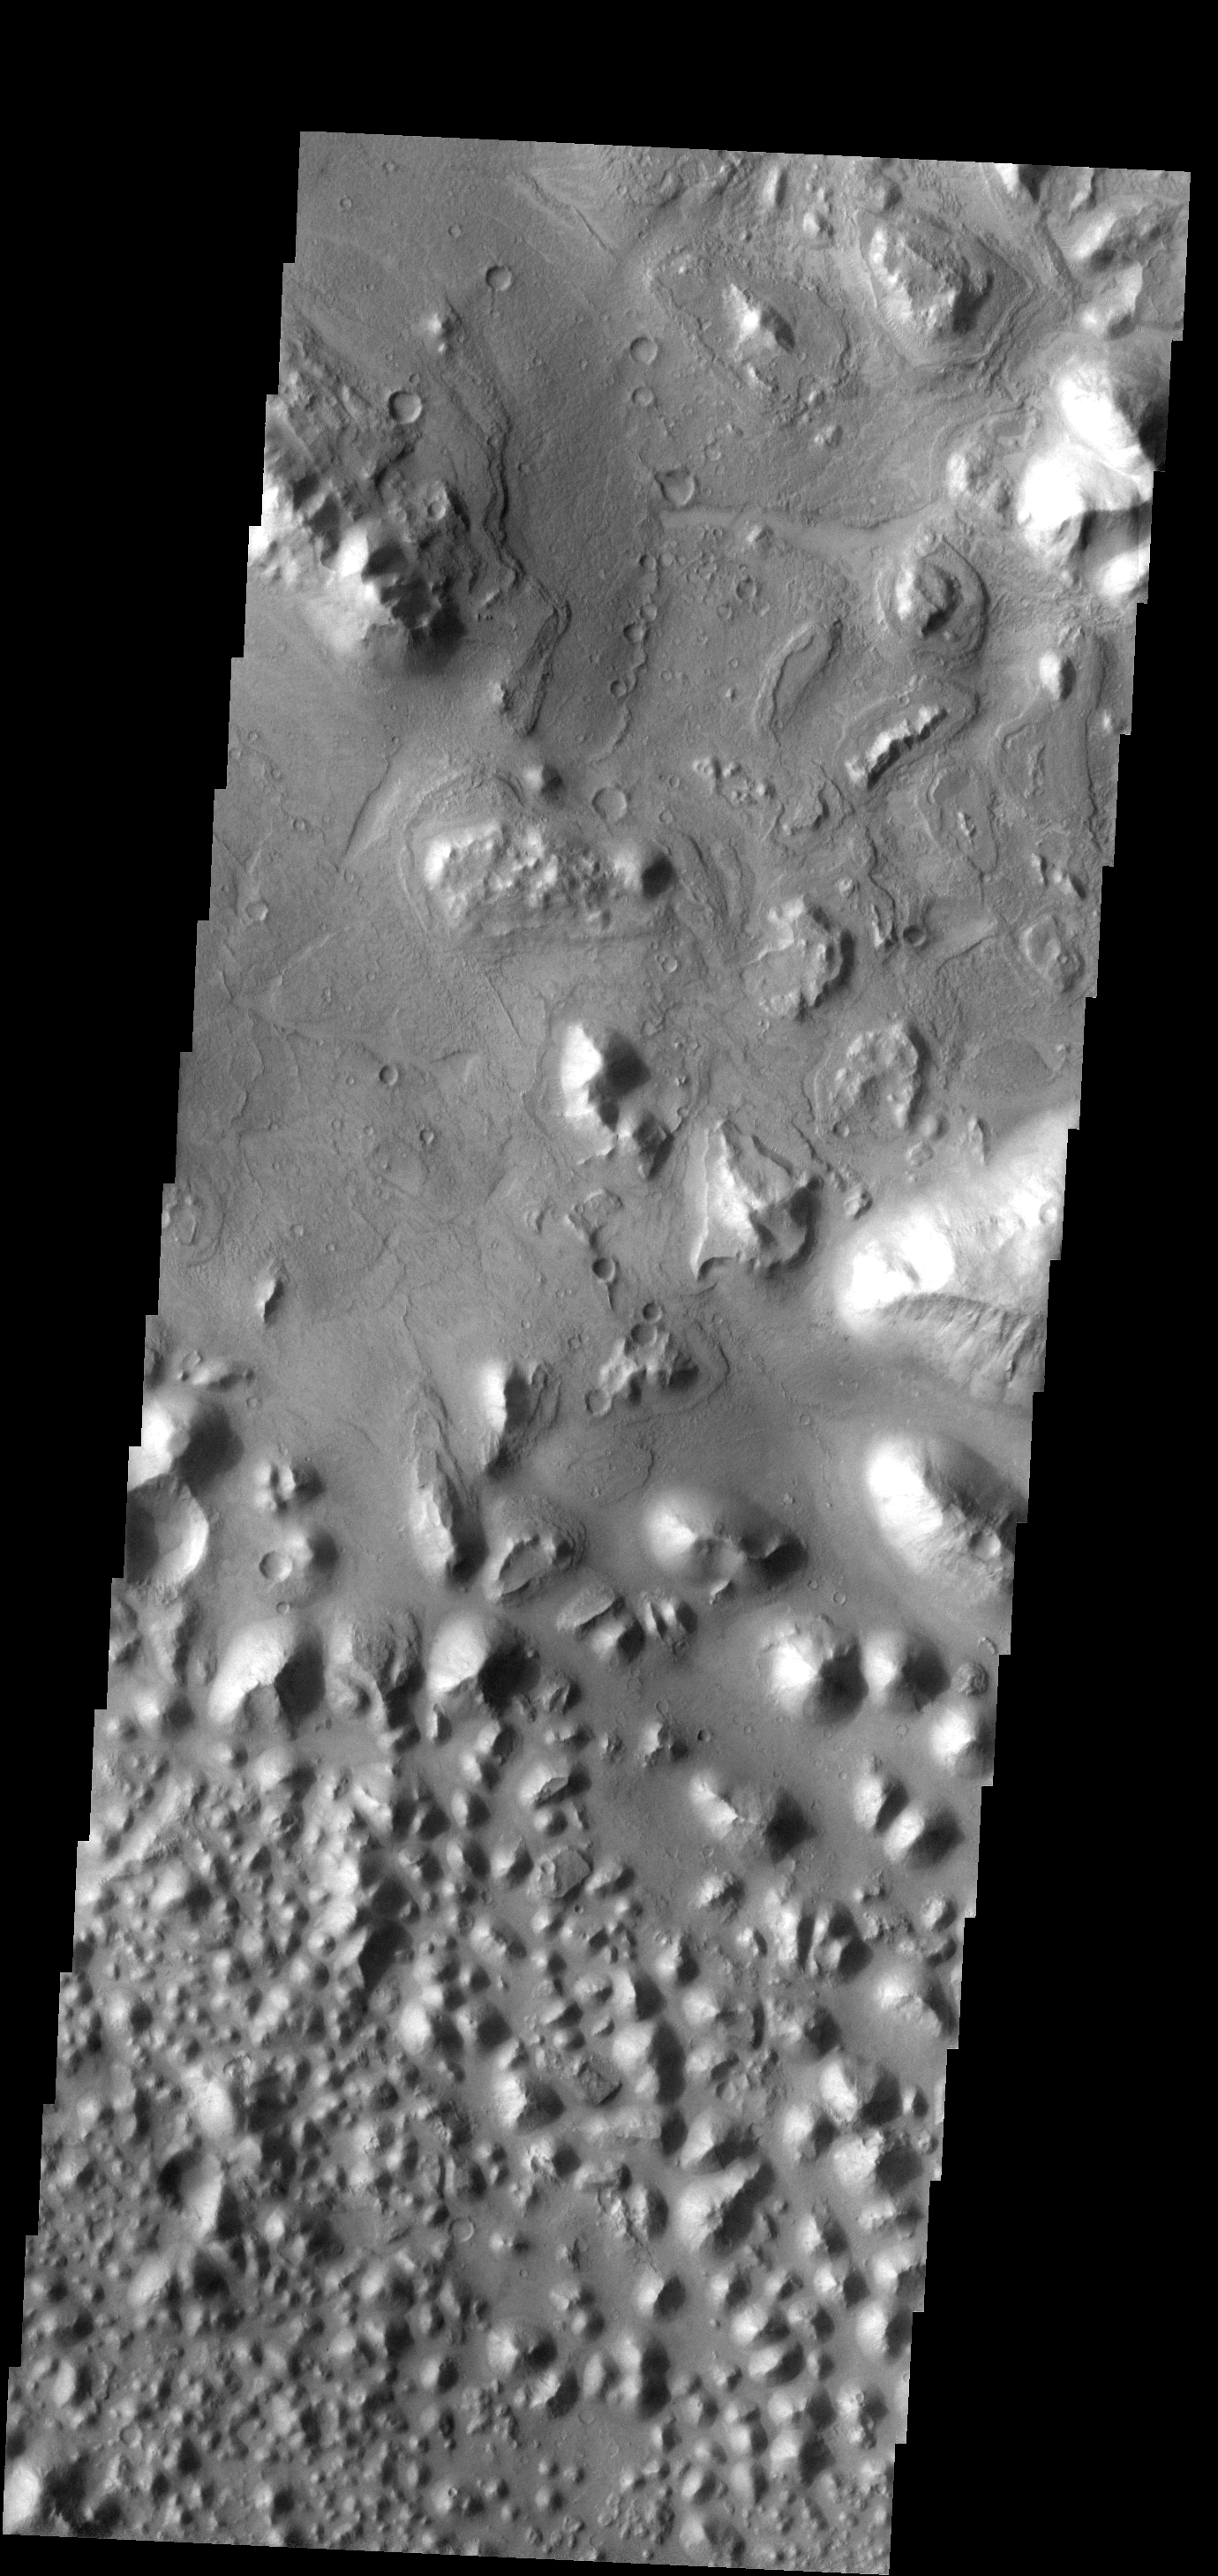

Hydaspis Chaos

This region of small hills and chaos is called Hydaspis Chaos.

Image information: VIS instrument. Latitude 5.3N, Longitude 329.9E. 18 meter/pixel resolution.

Please see the THEMIS Data Citation Note for details on crediting THEMIS images.

Note: this THEMIS visual image has not been radiometrically nor geometrically calibrated for this preliminary release. An empirical correction has been performed to remove instrumental effects. A linear shift has been applied in the cross-track and down-track direction to approximate spacecraft and planetary motion. Fully calibrated and geometrically projected images will be released through the Planetary Data System in accordance with Project policies at a later time.

NASA’s Jet Propulsion Laboratory manages the 2001 Mars Odyssey mission for NASA’s Office of Space Science, Washington, D.C. The Thermal Emission Imaging System (THEMIS) was developed by Arizona State University, Tempe, in collaboration with Raytheon Santa Barbara Remote Sensing. The THEMIS investigation is led by Dr. Philip Christensen at Arizona State University. Lockheed Martin Astronautics, Denver, is the prime contractor for the Odyssey project, and developed and built the orbiter. Mission operations are conducted jointly from Lockheed Martin and from JPL, a division of the California Institute of Technology in Pasadena.

Credit: NASA/JPL/ASU